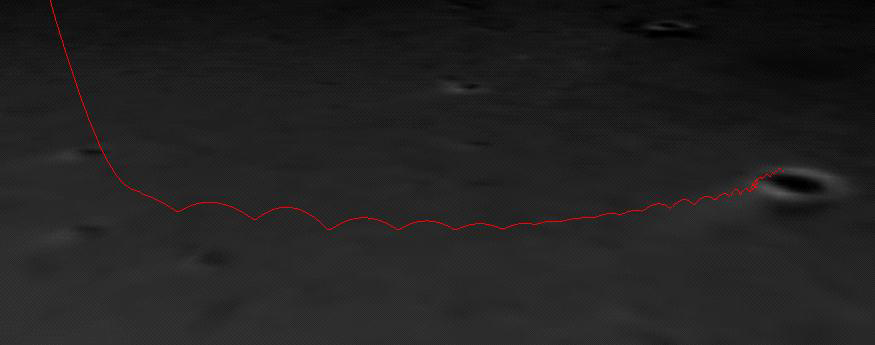

Opportunity Bounces to a Stop

In this close-up view of the path Opportunity took when it landed at Meridiani Planum, Mars, a computer-generated red line shows the spacecraft’s bounce motions as it landed at Meridiani Planum, Mars. The spacecraft bounced north approximately 26 times while safely encased in airbags, until it came to a stop inside the crater to the right of the image. The red line is superimposed on a mosaic of the three images taken during descent by the descent image motion estimation system camera, located on the bottom of the lander.

Credit: NASA/JPL